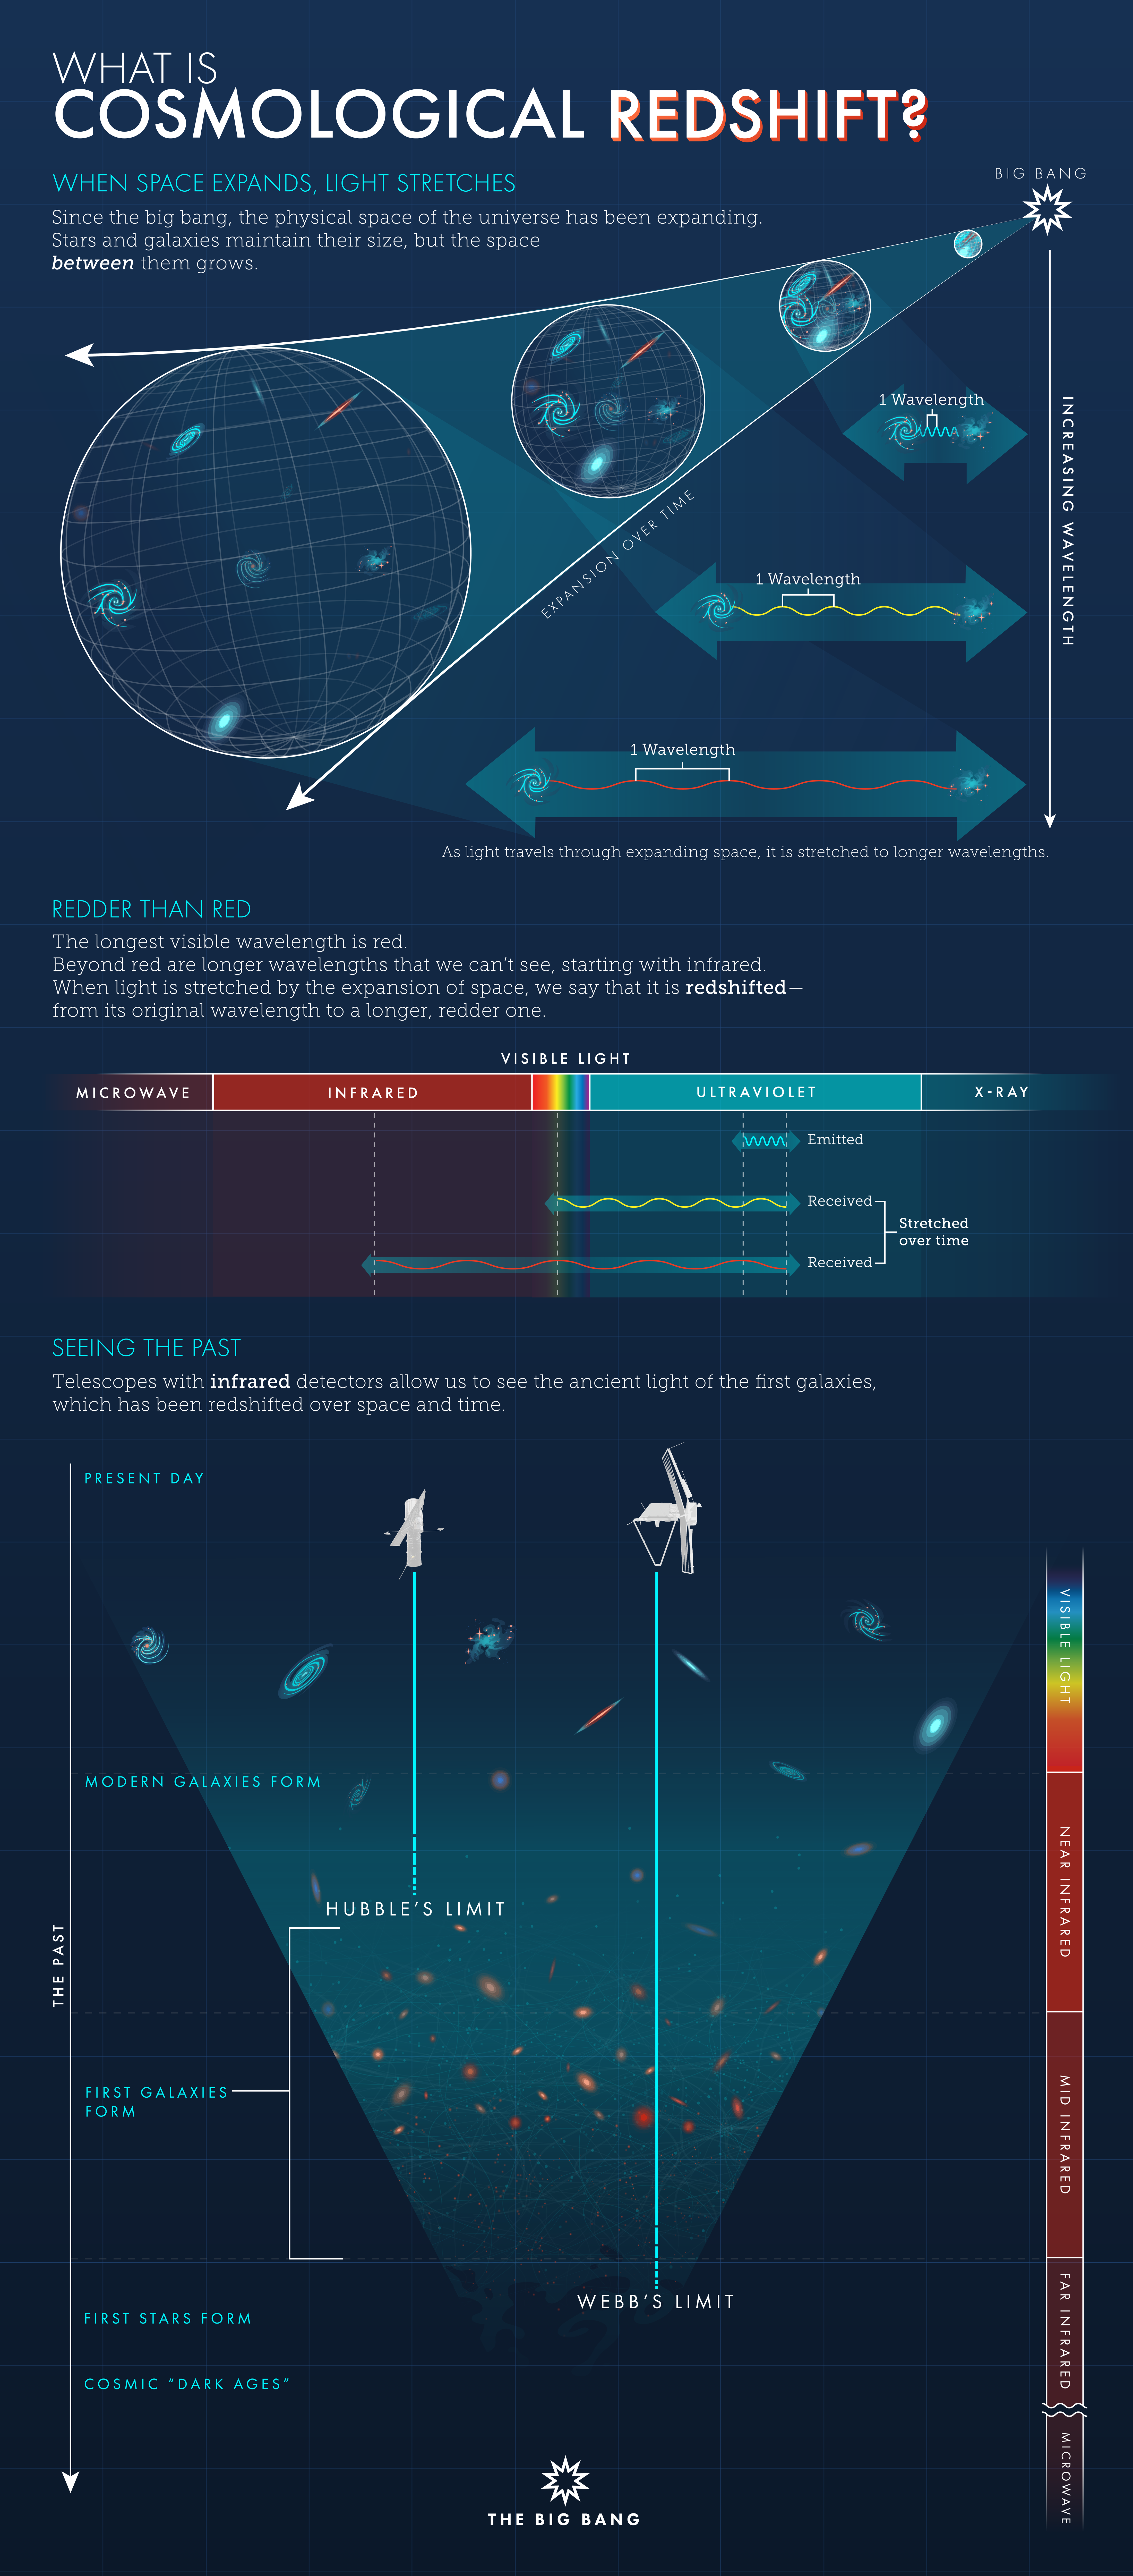

What Is Cosmological Redshift?

The universe is expanding, and that expansion stretches light traveling through space in a phenomenon known as cosmological redshift. The greater the redshift, the greater the distance the light has traveled. As a result, telescopes with infrared detectors are needed to see light from the first, most distant galaxies.

Credit: Illustration: NASA, ESA, Leah Hustak (STScI)